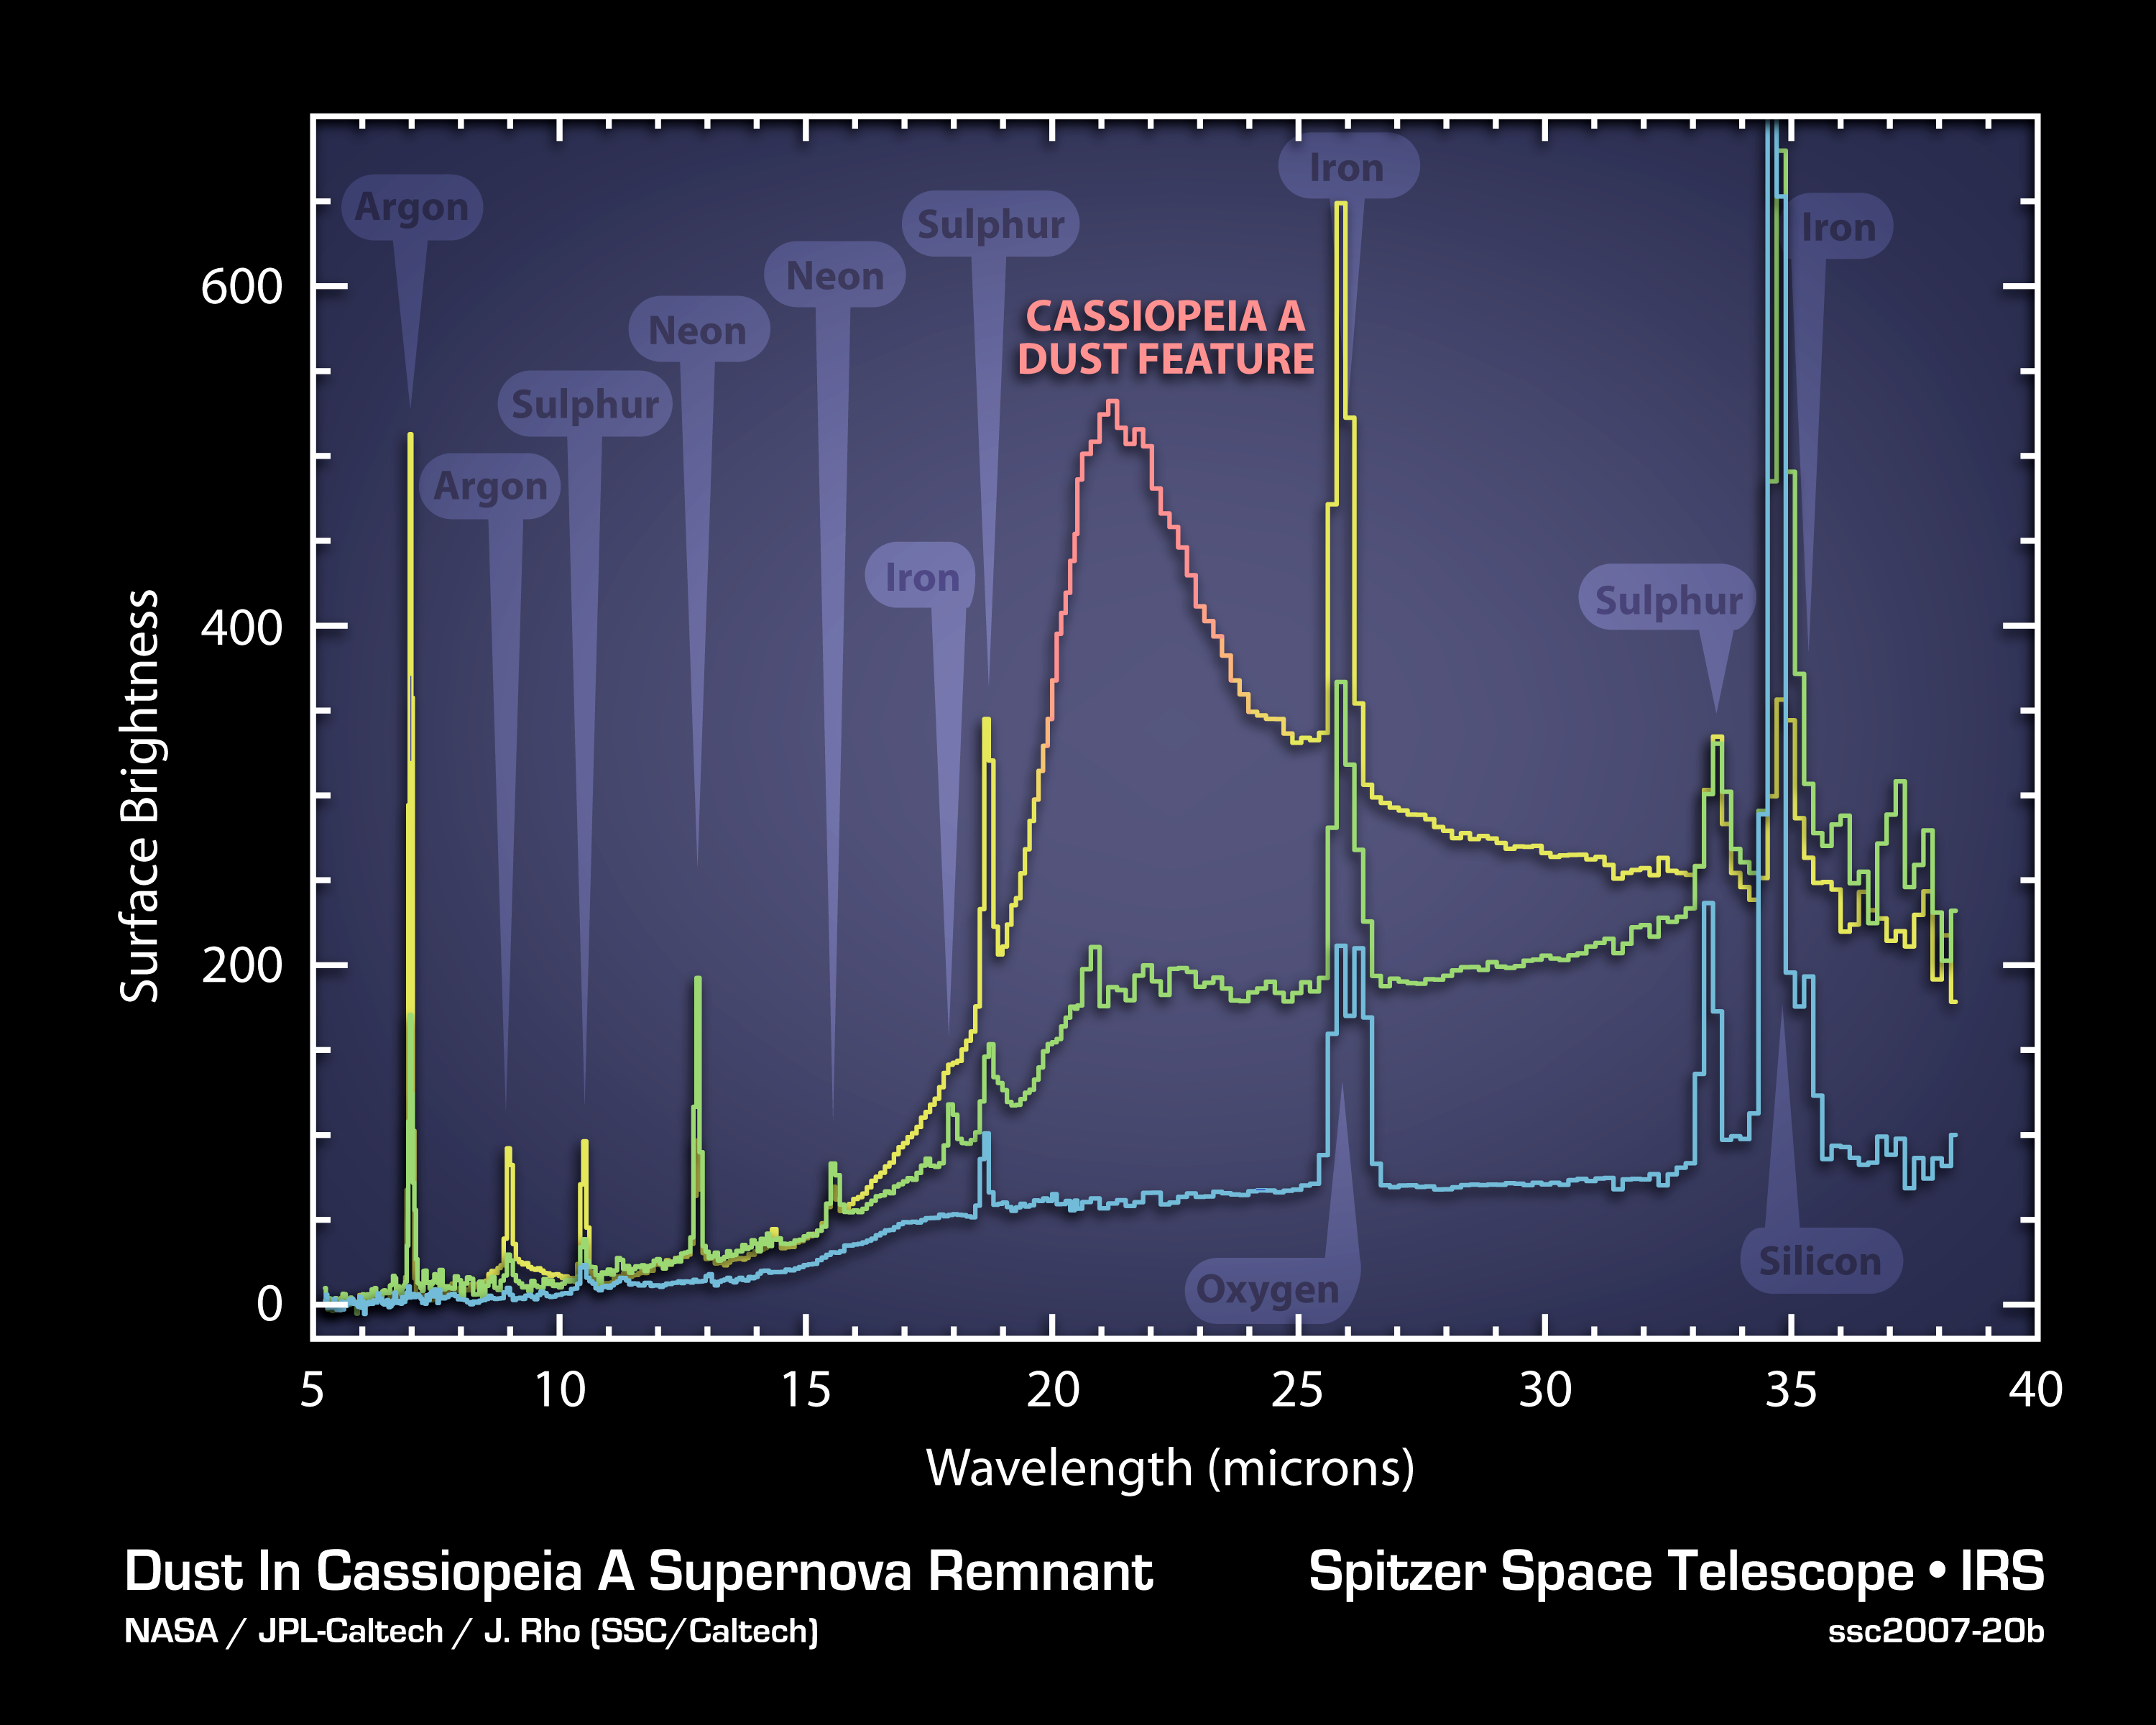

Dissecting the Wake of a Supernova Explosion: Cassiopeia A

The elements and molecules that flew out of the Cassiopeia A star when it exploded about 300 years ago can be seen clearly for the first time in this plot of data, called a spectrum, taken by NASA's Spitzer Space Telescope.

The spectrum, which was created by splitting light into its basic components, reveals the composition of gas and dust that were synthesized in the explosion. It also provides some of the best evidence yet that stellar explosions, called supernovae, were a significant source of fresh dust in the very young universe. Prior to these observations, nobody was certain where this early dust -- the same dust that ultimately made its way into future stars, planets and people -- came from.

One of the most interesting features of the plot is a bump labeled "Cassiopeia A dust feature." This bump is actually the signature of a collection of dust composed of proto-silicates, silicon dioxide and iron oxide. The spectrum reveals that the brightness of the dust feature is correlated to that of argon gas (yellow vertical line at left), known to have been expelled and synthesized during the star's explosion. The fact that the dust is associated with the expelled gas, or ejecta, tells astronomers that this supernova manufactured new dust.

Each of the three lines of this plot represents a different layer of the supernova remnant, with the top yellow and red line being the outermost layer. Similar correlations between gas and dust are also seen in the middle layer (green line). For example, neon gas correlates with dust composed of carbon and aluminum oxide.

Credit: NASA/JPL-Caltech, J. Rho (Caltech-SSC)